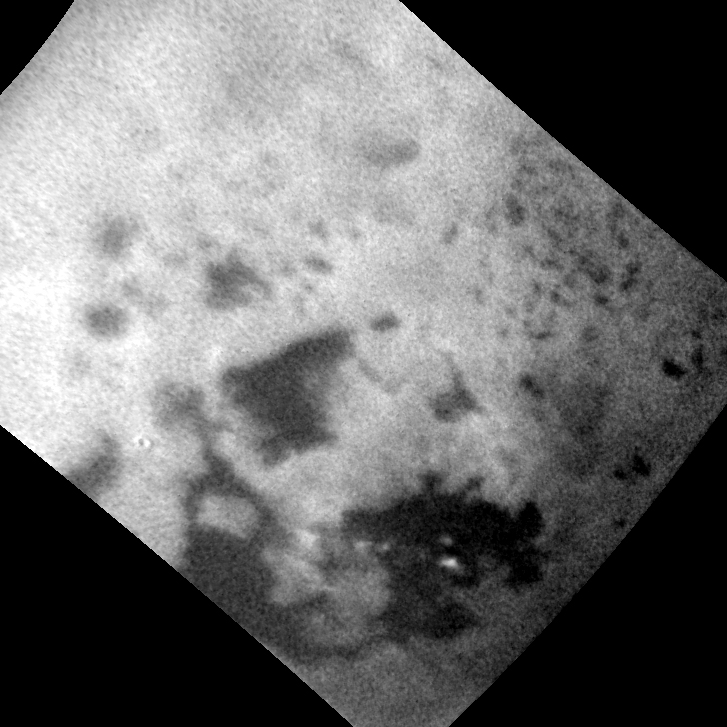

Clouds Over Ligeia Mare on Titan

This animated sequence of Cassini images shows methane clouds moving above the large methane sea on Saturn’s moon Titan known as Ligeia Mare.

The spacecraft captured the views between July 20 and July 22, 2014, as it departed Titan following a flyby. Cassini tracked the system of clouds as it developed and dissipated over Ligeia Mare during this two-day period. Measurements of the cloud motions indicate wind speeds of around 7 to 10 miles per hour (3 to 4.5 meters per second).

The timing between exposures in the sequence varies. In particular, there is a 17.5-hour jump between the second and third frames. Most other frames are separated by one to two hours.

A separate view, PIA18421, shows the location of these clouds relative to features in Titan’s north polar region.

The Cassini-Huygens mission is a cooperative project of NASA, the European Space Agency and the Italian Space Agency. NASA’s Jet Propulsion Laboratory, a division of the California Institute of Technology in Pasadena, manages the mission for NASA’s Science Mission Directorate, Washington. The Cassini orbiter and its two onboard cameras were designed, developed and assembled at JPL. The imaging operations center is based at the Space Science Institute in Boulder, Colo.

Credit: NASA/JPL-Caltech/Space Science Institute